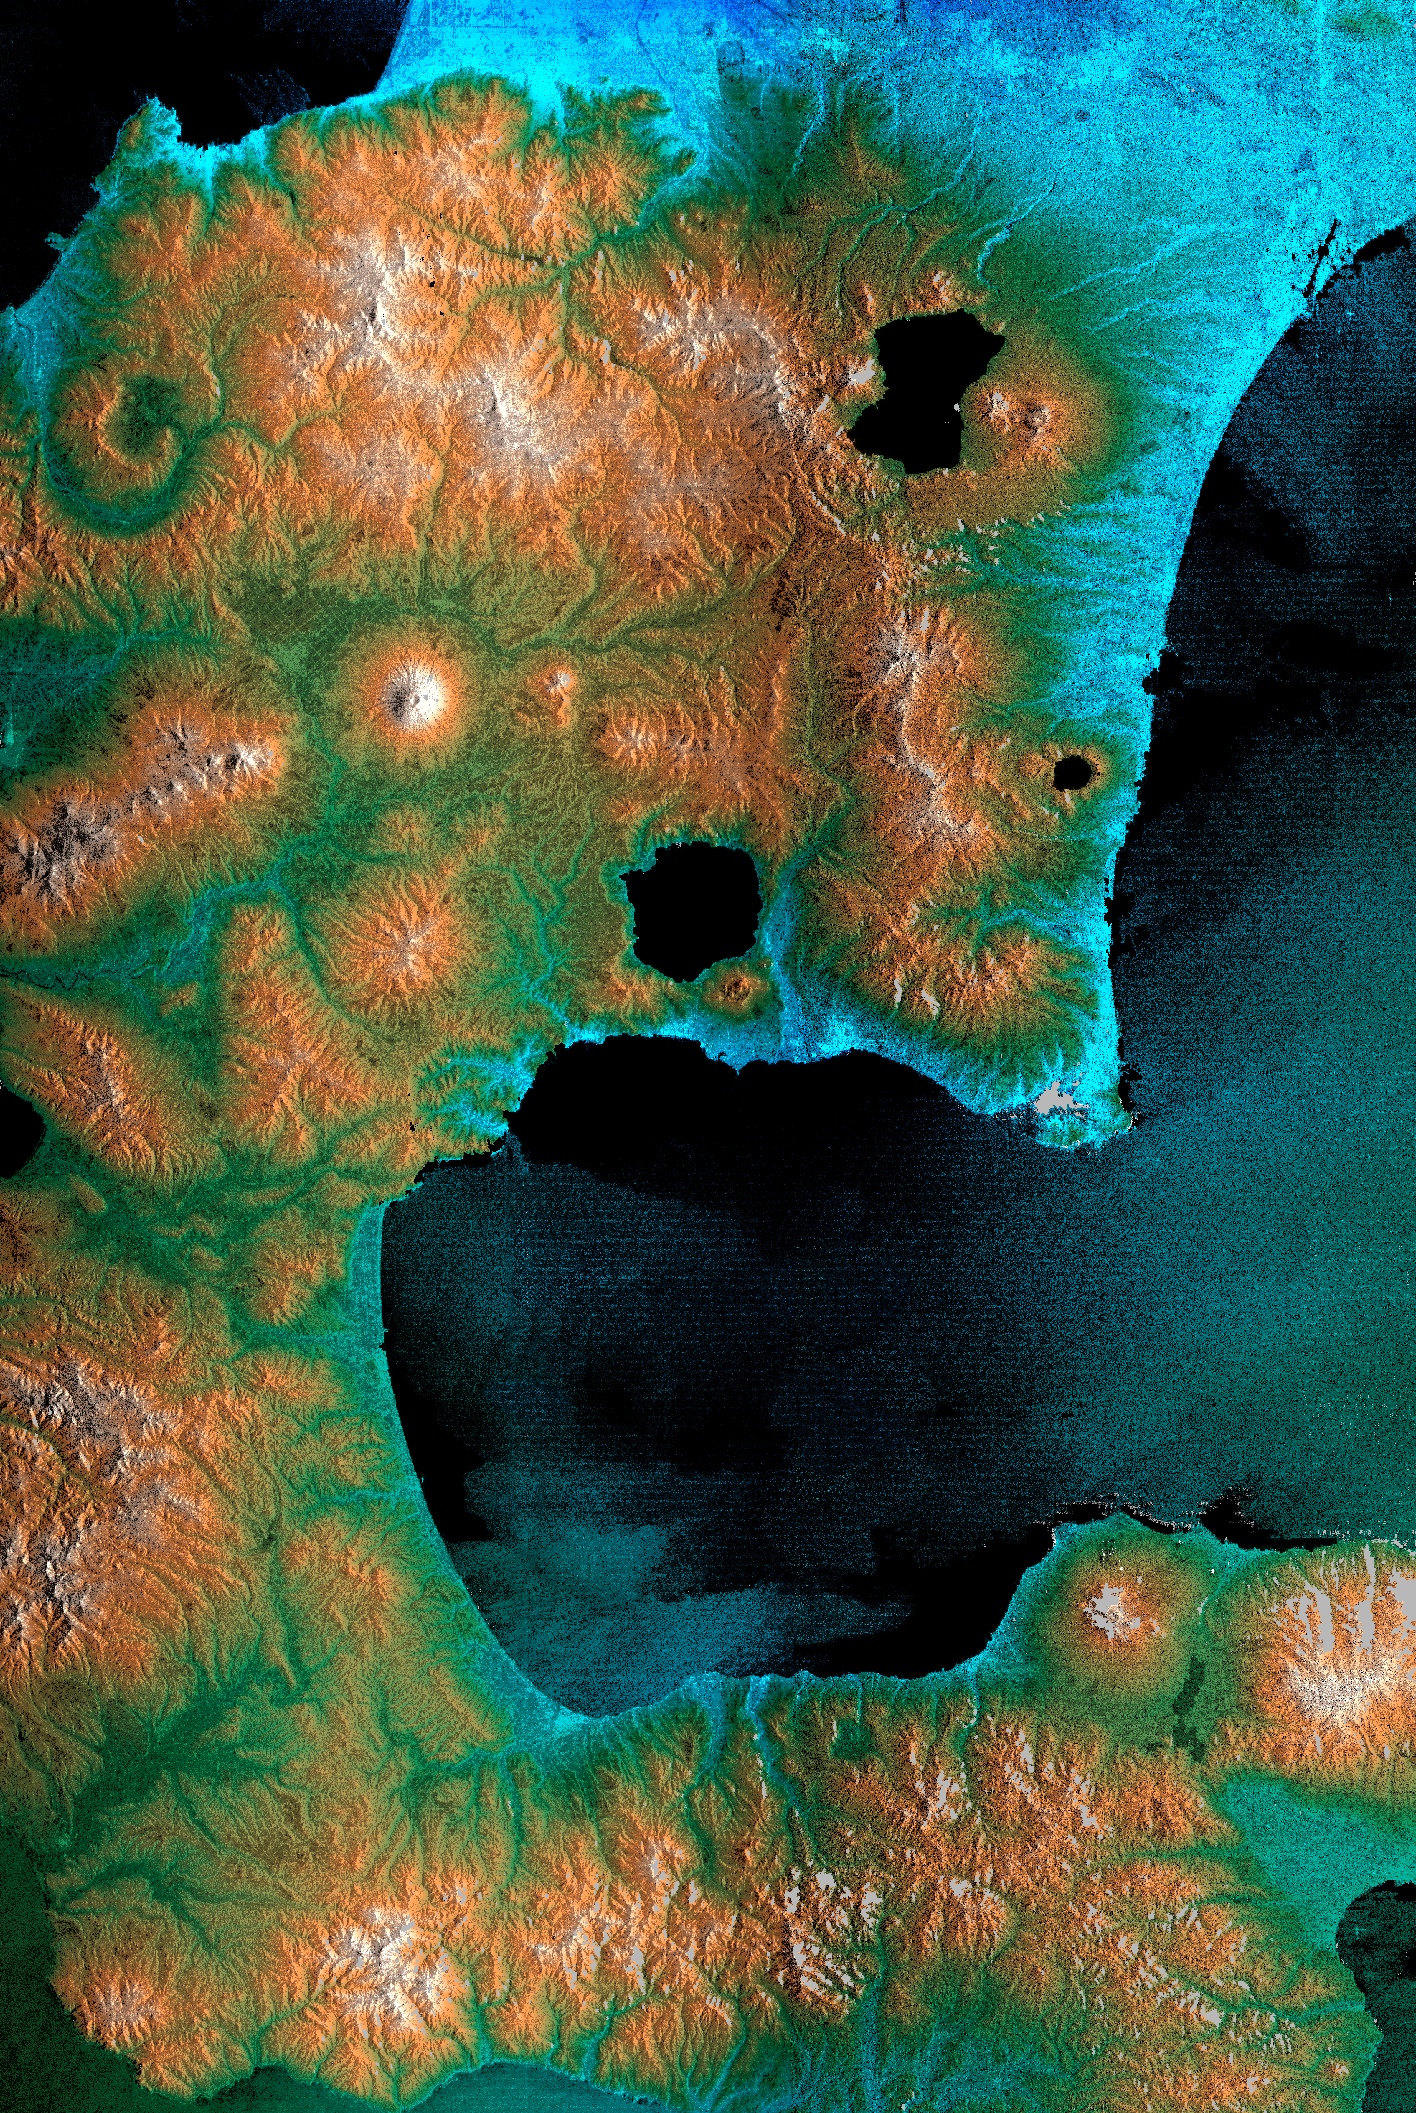

Radar Image, Hokkaido, Japan

The southeast part of the island of Hokkaido, Japan, is an area dominated by volcanoes and volcanic caldera. The active Usu Volcano is at the lower right edge of the circular Lake Toya-Ko and near the center of the image. The prominent cone above and to the left of the lake is Yotei Volcano with its summit crater. The city of Sapporo lies at the base of the mountains at the top of the image and the town of Yoichi — the hometown of SRTM astronaut Mamoru Mohri — is at the upper left edge. The bay of Uchiura-Wan takes up the lower center of the image. In this image, color represents elevation, from blue at the lowest elevations to white at the highest. The radar image has been overlaid to provide more details of the terrain. Due to a processing problem, an island in the center of this crater lake is missing and will be properly placed when further SRTM swaths are processed. The horizontal banding in this image is a processing artifact that will be removed when the navigation information collected by SRTM is fully calibrated. This image was acquired by the Shuttle Radar Topography Mission (SRTM) aboard the Space Shuttle Endeavour, launched on February 11, 2000. SRTM used the same radar instrument that comprised the Spaceborne Imaging Radar-C/X-Band Synthetic Aperture Radar (SIR-C/X-SAR) that flew twice on the Space Shuttle Endeavour in 1994. SRTM was designed to collect three-dimensional measurements of the Earth’s surface. To collect the 3-D data, engineers added a 60-meter-long (200-foot) mast, installed additional C-band and X-band antennas, and improved tracking and navigation devices. The mission is a cooperative project between the National Aeronautics and Space Administration (NASA), the National Imagery and Mapping Agency (NIMA) of the U.S. Department of Defense (DoD), and the German and Italian space agencies. It is managed by NASA’s Jet Propulsion Laboratory, Pasadena, CA, for NASA’s Earth Science Enterprise, Washington, DC. Size: 100 by 150 kilometers (62 by 93 miles)
Location: 42.5 deg. North lat., 140.3 deg. East lon.
Orientation: North towards upper left
Image Data: SRTM
Original Data Resolution: SRTM 30 meters (99 feet)
Date Acquired: February 17, 2000

Credit: NASA/JPL/NIMA